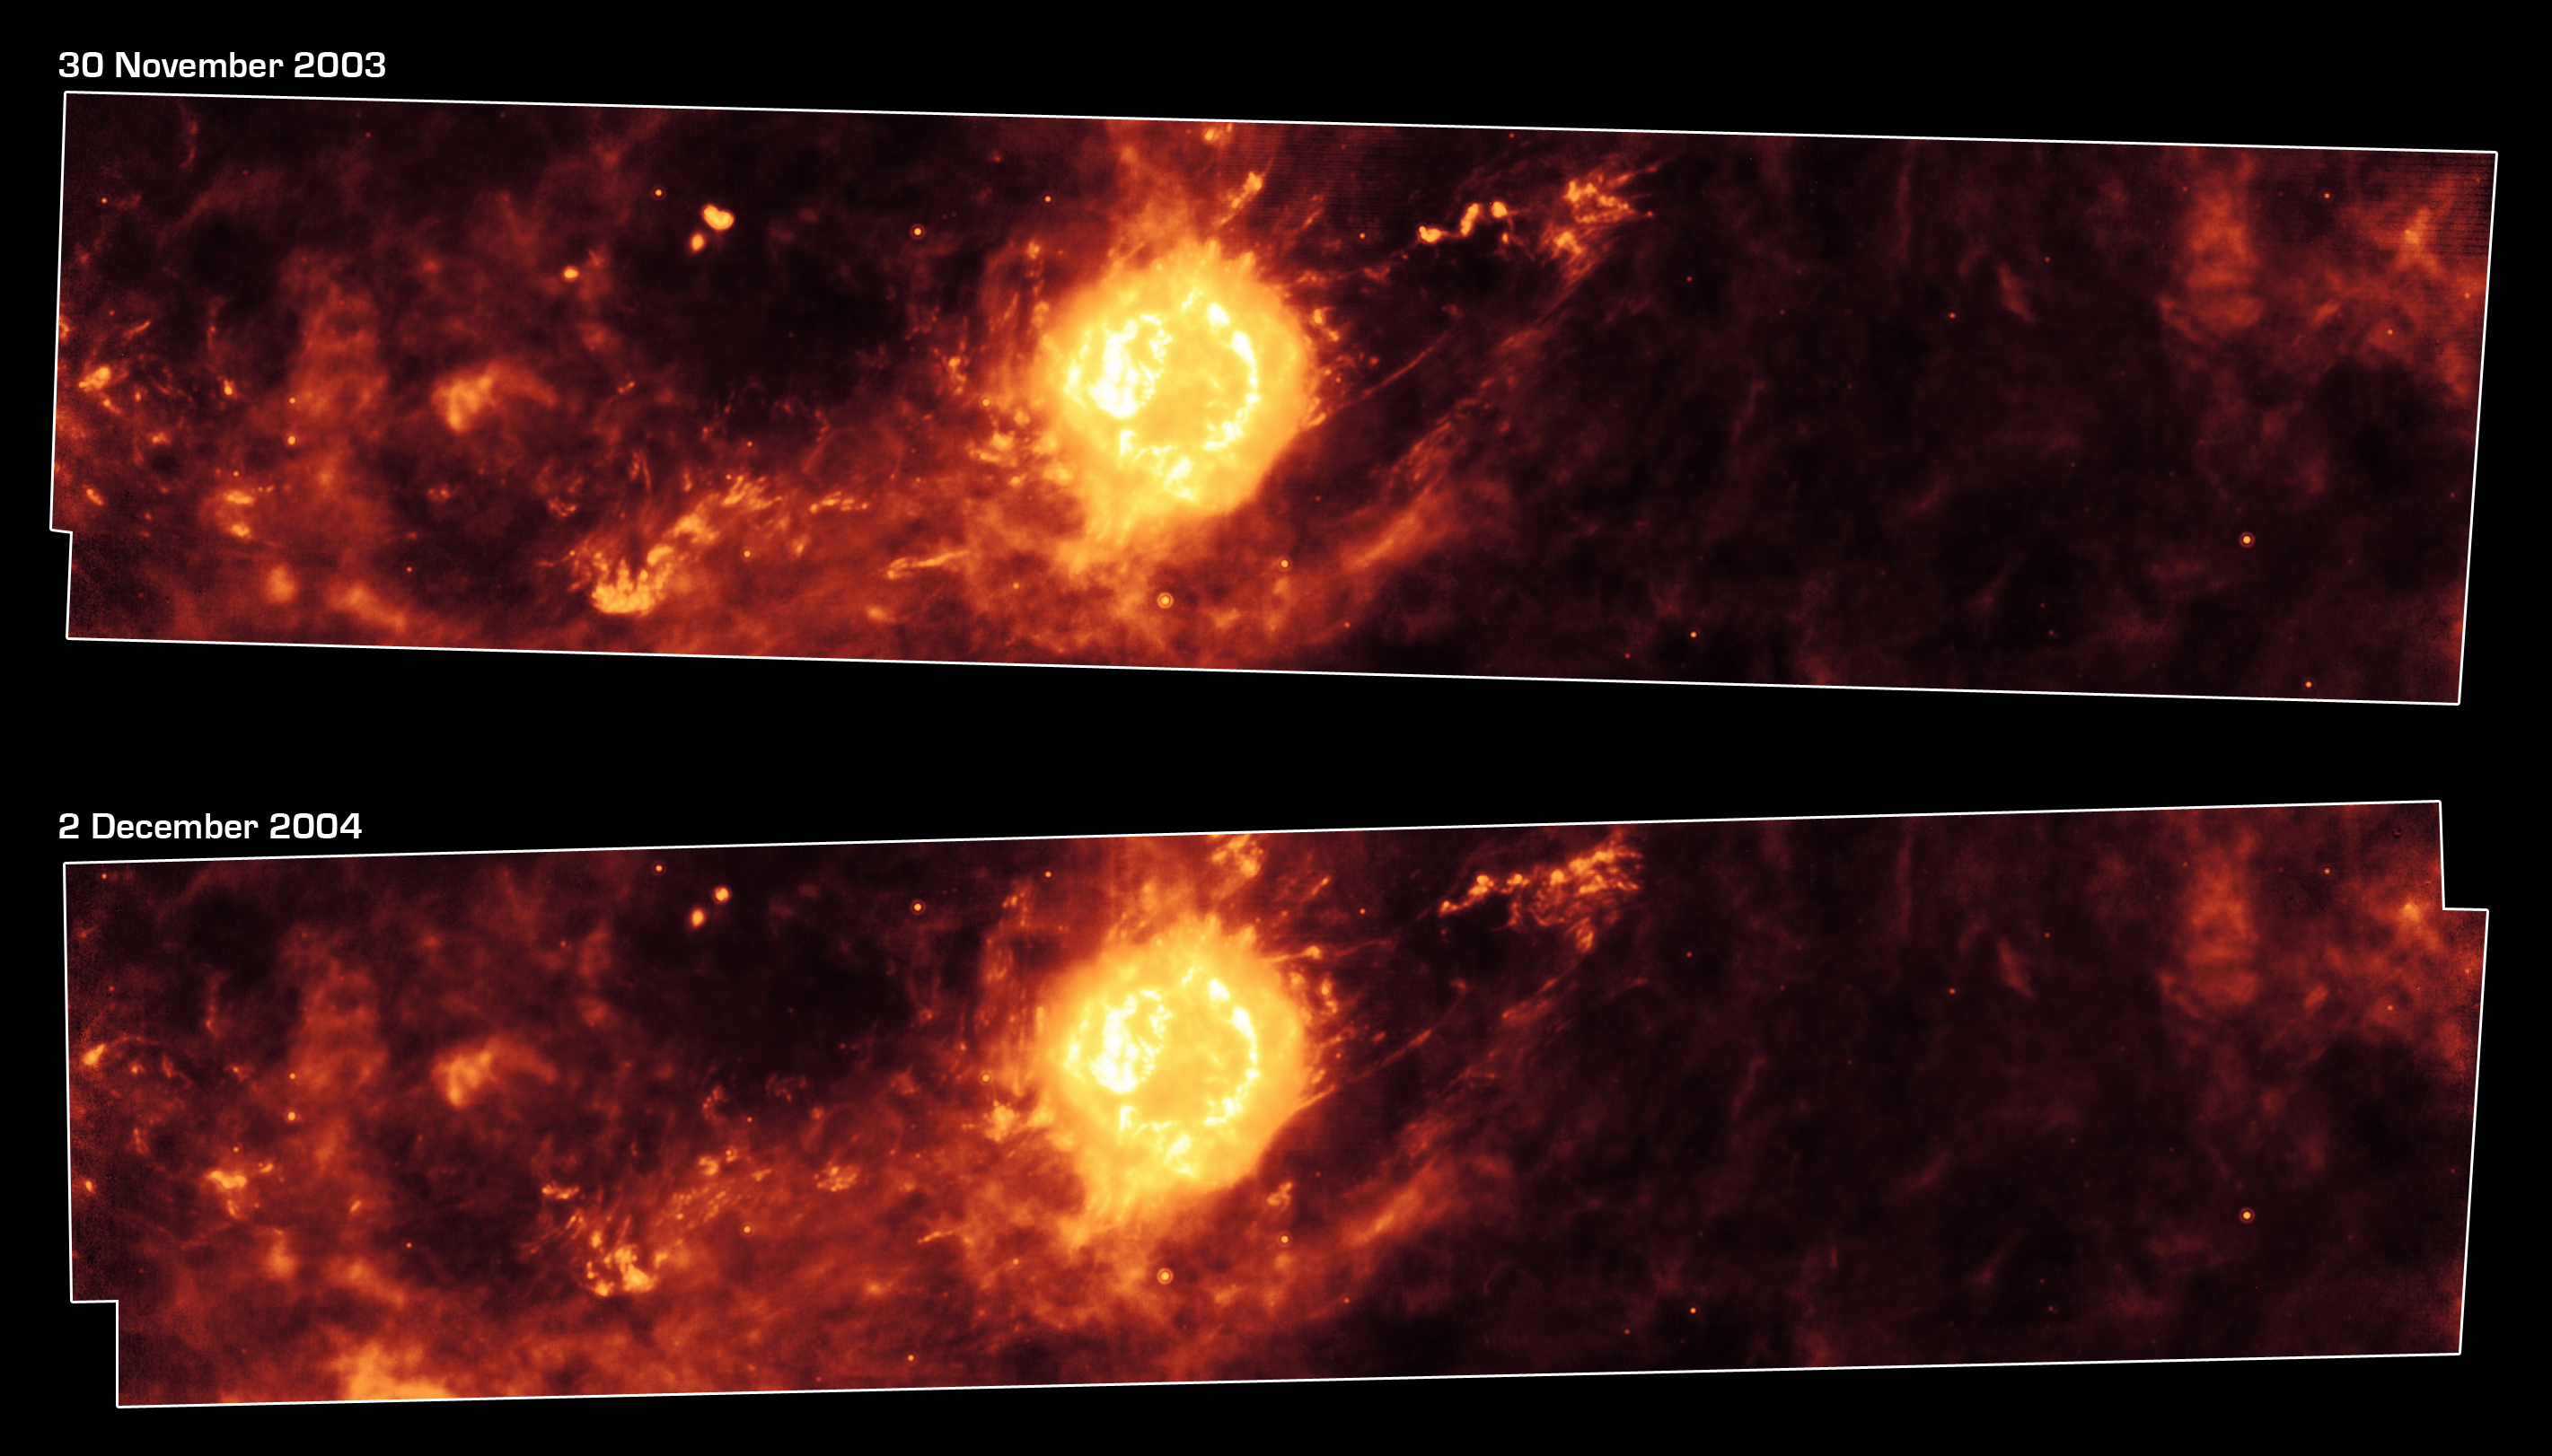

A Year in the Life of an Infrared Echo

Figure 1: Supernova Remnant Cassiopeia A One Year Apart

These Spitzer Space Telescope images, taken one year apart, show the supernova remnant Cassiopeia A (yellow ball) and surrounding clouds of dust (reddish orange). The pictures illustrate that a blast of light from Cassiopeia A is waltzing outward through the dusty skies. This dance, called an “infrared echo,” began when the remnant erupted about 50 years ago.

Cassiopeia A is the remnant of a once massive star that died in a violent supernova explosion 325 years ago. It consists of a dead star, called a neutron star, and a surrounding shell of material that was blasted off as the star died. This remnant is located 10,000 light-years away in the northern constellation Cassiopeia.

Infrared echoes are created when a star explodes or erupts, flashing light into surrounding clumps of dust. As the light zips through the dust clumps, it heats them up, causing them to glow successively in infrared, like a chain of Christmas bulbs lighting up one by one. The result is an optical illusion, in which the dust appears to be flying outward at the speed of light. Echoes are distinct from supernova shockwaves, which are made up material that is swept up and hurled outward by exploding stars.

This infrared echo is the largest ever seen, stretching more than 50 light-years away from Cassiopeia A. If viewed from Earth, the entire movie frame would take up the same amount of space as two full moons.

Hints of an older infrared echo from Cassiopeia A’s supernova explosion hundreds of years ago can also be seen.

The top Spitzer image was taken on November 30, 2003, and the bottom, on December 2, 2004.

Credit: NASA/JPL-Caltech/University of Arizona